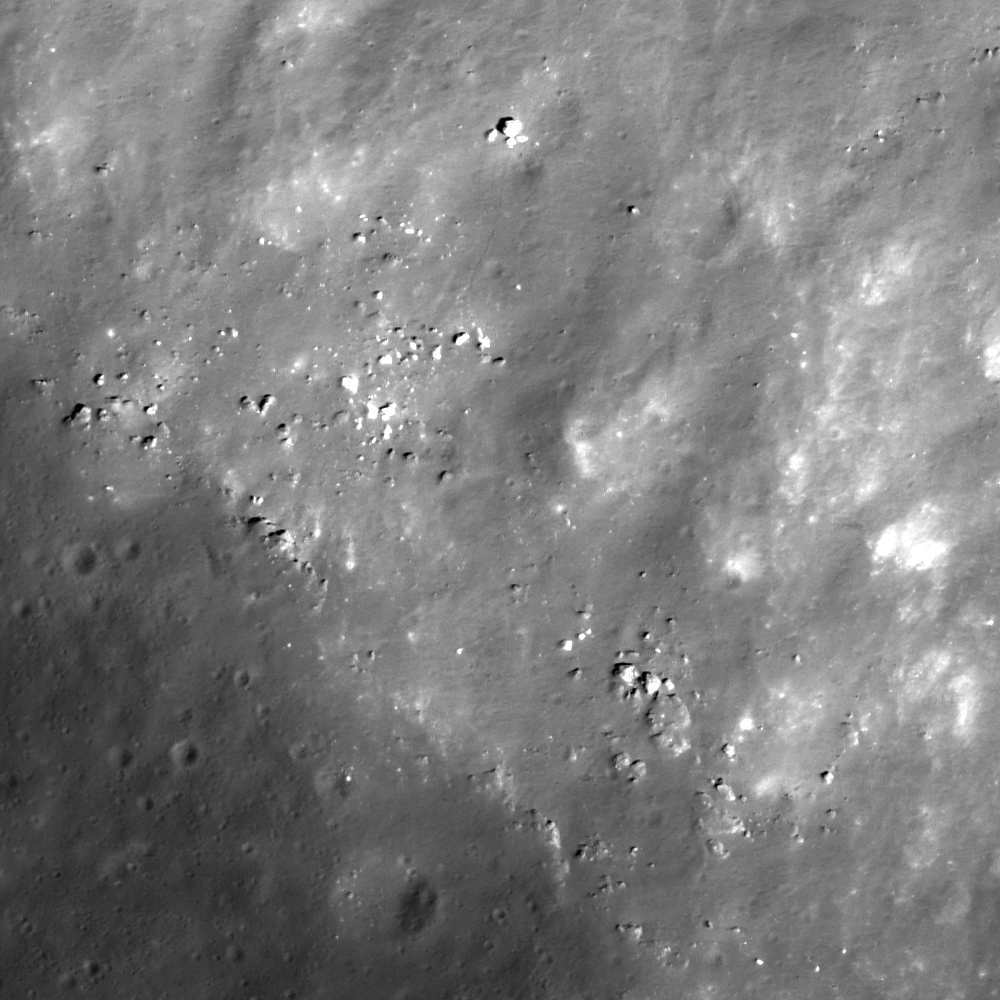

Southern Rim of Menelaus Crater

Rocks outcrop along the rim of Menelaus crater and roll downslope toward the crater floor as they erode out of the wall (to the upper right). The boulder in the top-middle is 8 meters (26 feet) across, image width is 400 meters (1312 feet), LROC NAC M126826332L.

NASA’s Goddard Space Flight Center built and manages the mission for the Exploration Systems Mission Directorate at NASA Headquarters in Washington. The Lunar Reconnaissance Orbiter Camera was designed to acquire data for landing site certification and to conduct polar illumination studies and global mapping. Operated by Arizona State University, LROC consists of a pair of narrow-angle cameras (NAC) and a single wide-angle camera (WAC). The mission is expected to return over 70 terabytes of image data.

Credit: NASA/GSFC/Arizona State University